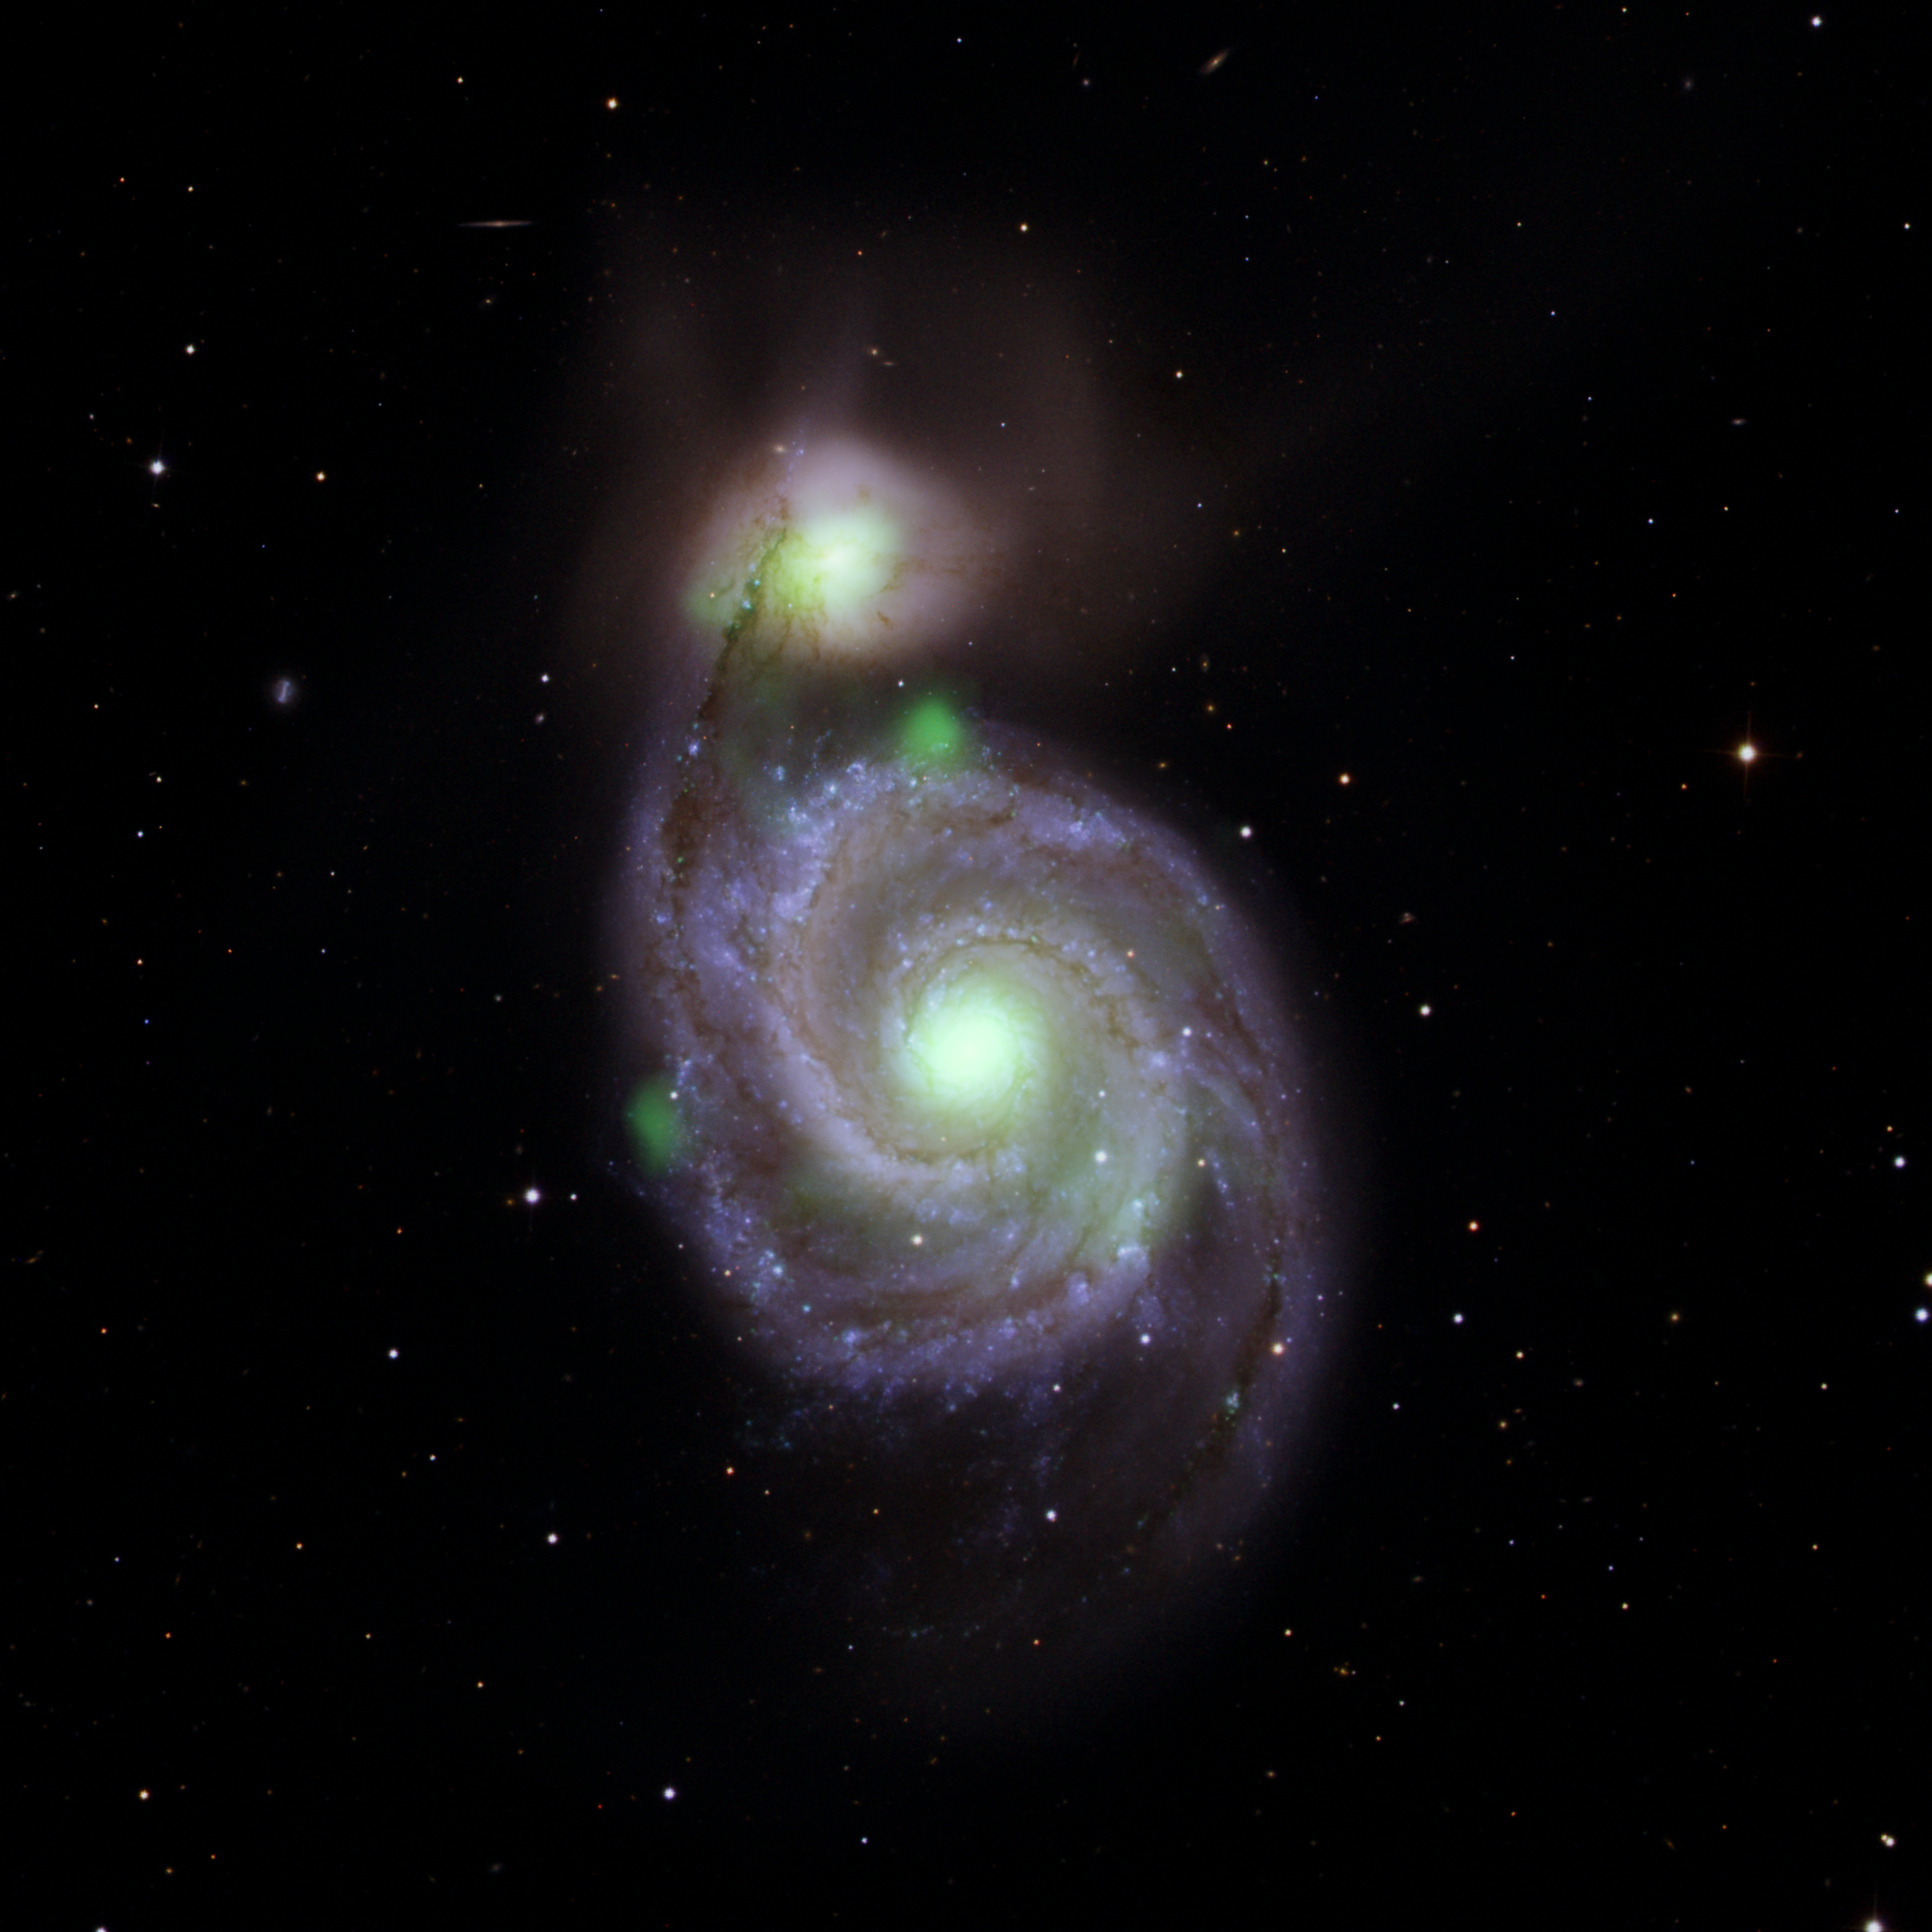

A Hard X-ray Look at M51

Bright green sources of high-energy X-ray light captured by NASA’s NuSTAR mission are overlaid on an optical-light image of the Whirlpool galaxy (the spiral in the center of the image) and its companion galaxy, M51b (the bright greenish-white spot above the Whirlpool), taken by the Sloan Digital Sky Survey. The bright green spots at the center of the Whirlpool and M51b are created by material surrounding supermassive black holes; additional X-ray sources in the vicinity contribute to the emission. The known ultraluminous neutron star is located on the left side of the Whirlpool.

NuSTAR is a Small Explorer mission led by Caltech in Pasadena and managed by NASA’s Jet Propulsion Laboratory, also in Pasadena, for NASA’s Science Mission Directorate in Washington.

Credit: NASA/JPL-Caltech, IPAC